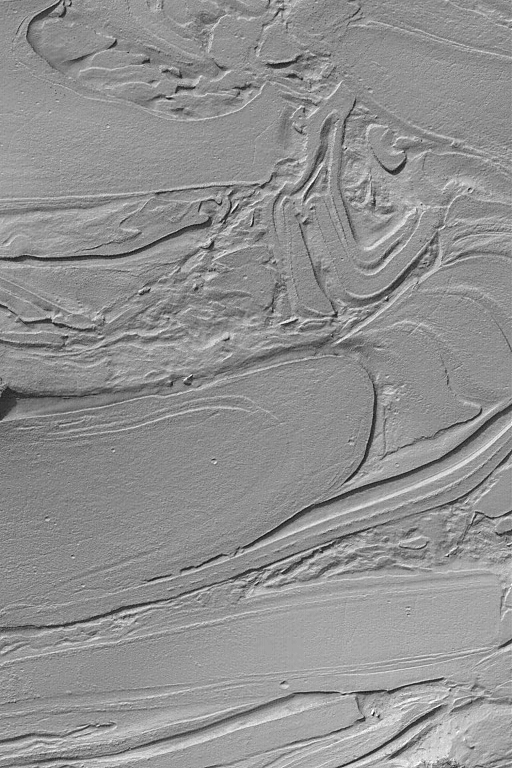

Hellas “Taffy Pull”

MGS MOC Release No. MOC2-499a, 30 September 2003

Some of the strangest-looking surfaces on Mars occur in northwestern Hellas Planitia. Over the years, the Mars Global Surveyor (MGS) Mars Orbiter Camera (MOC) team has informally–quite informally–taken to calling these surfaces, “taffy-pull terrain.” This image shows an example located near 39.2°S, 305.2°W. The origin of this pattern is unknown, although it is thought to be related to the erosion of different layers of bedrock or substrate of differing physical properties. That is, a hard layer would be more difficult to erode than a soft, or poorly-consolidated layer. However, layering and erosion alone probably do not explain these landforms; perhaps faulting or mass movement of debris also involved. As with all other explorations in our Solar System, sometimes the pictures we get back from space present us with more questions, rather than answers. This image covers an area 3 km (1.9 mi) across; sunlight illuminates the scene from the upper left.

Credit: NASA/JPL/Malin Space Science Systems